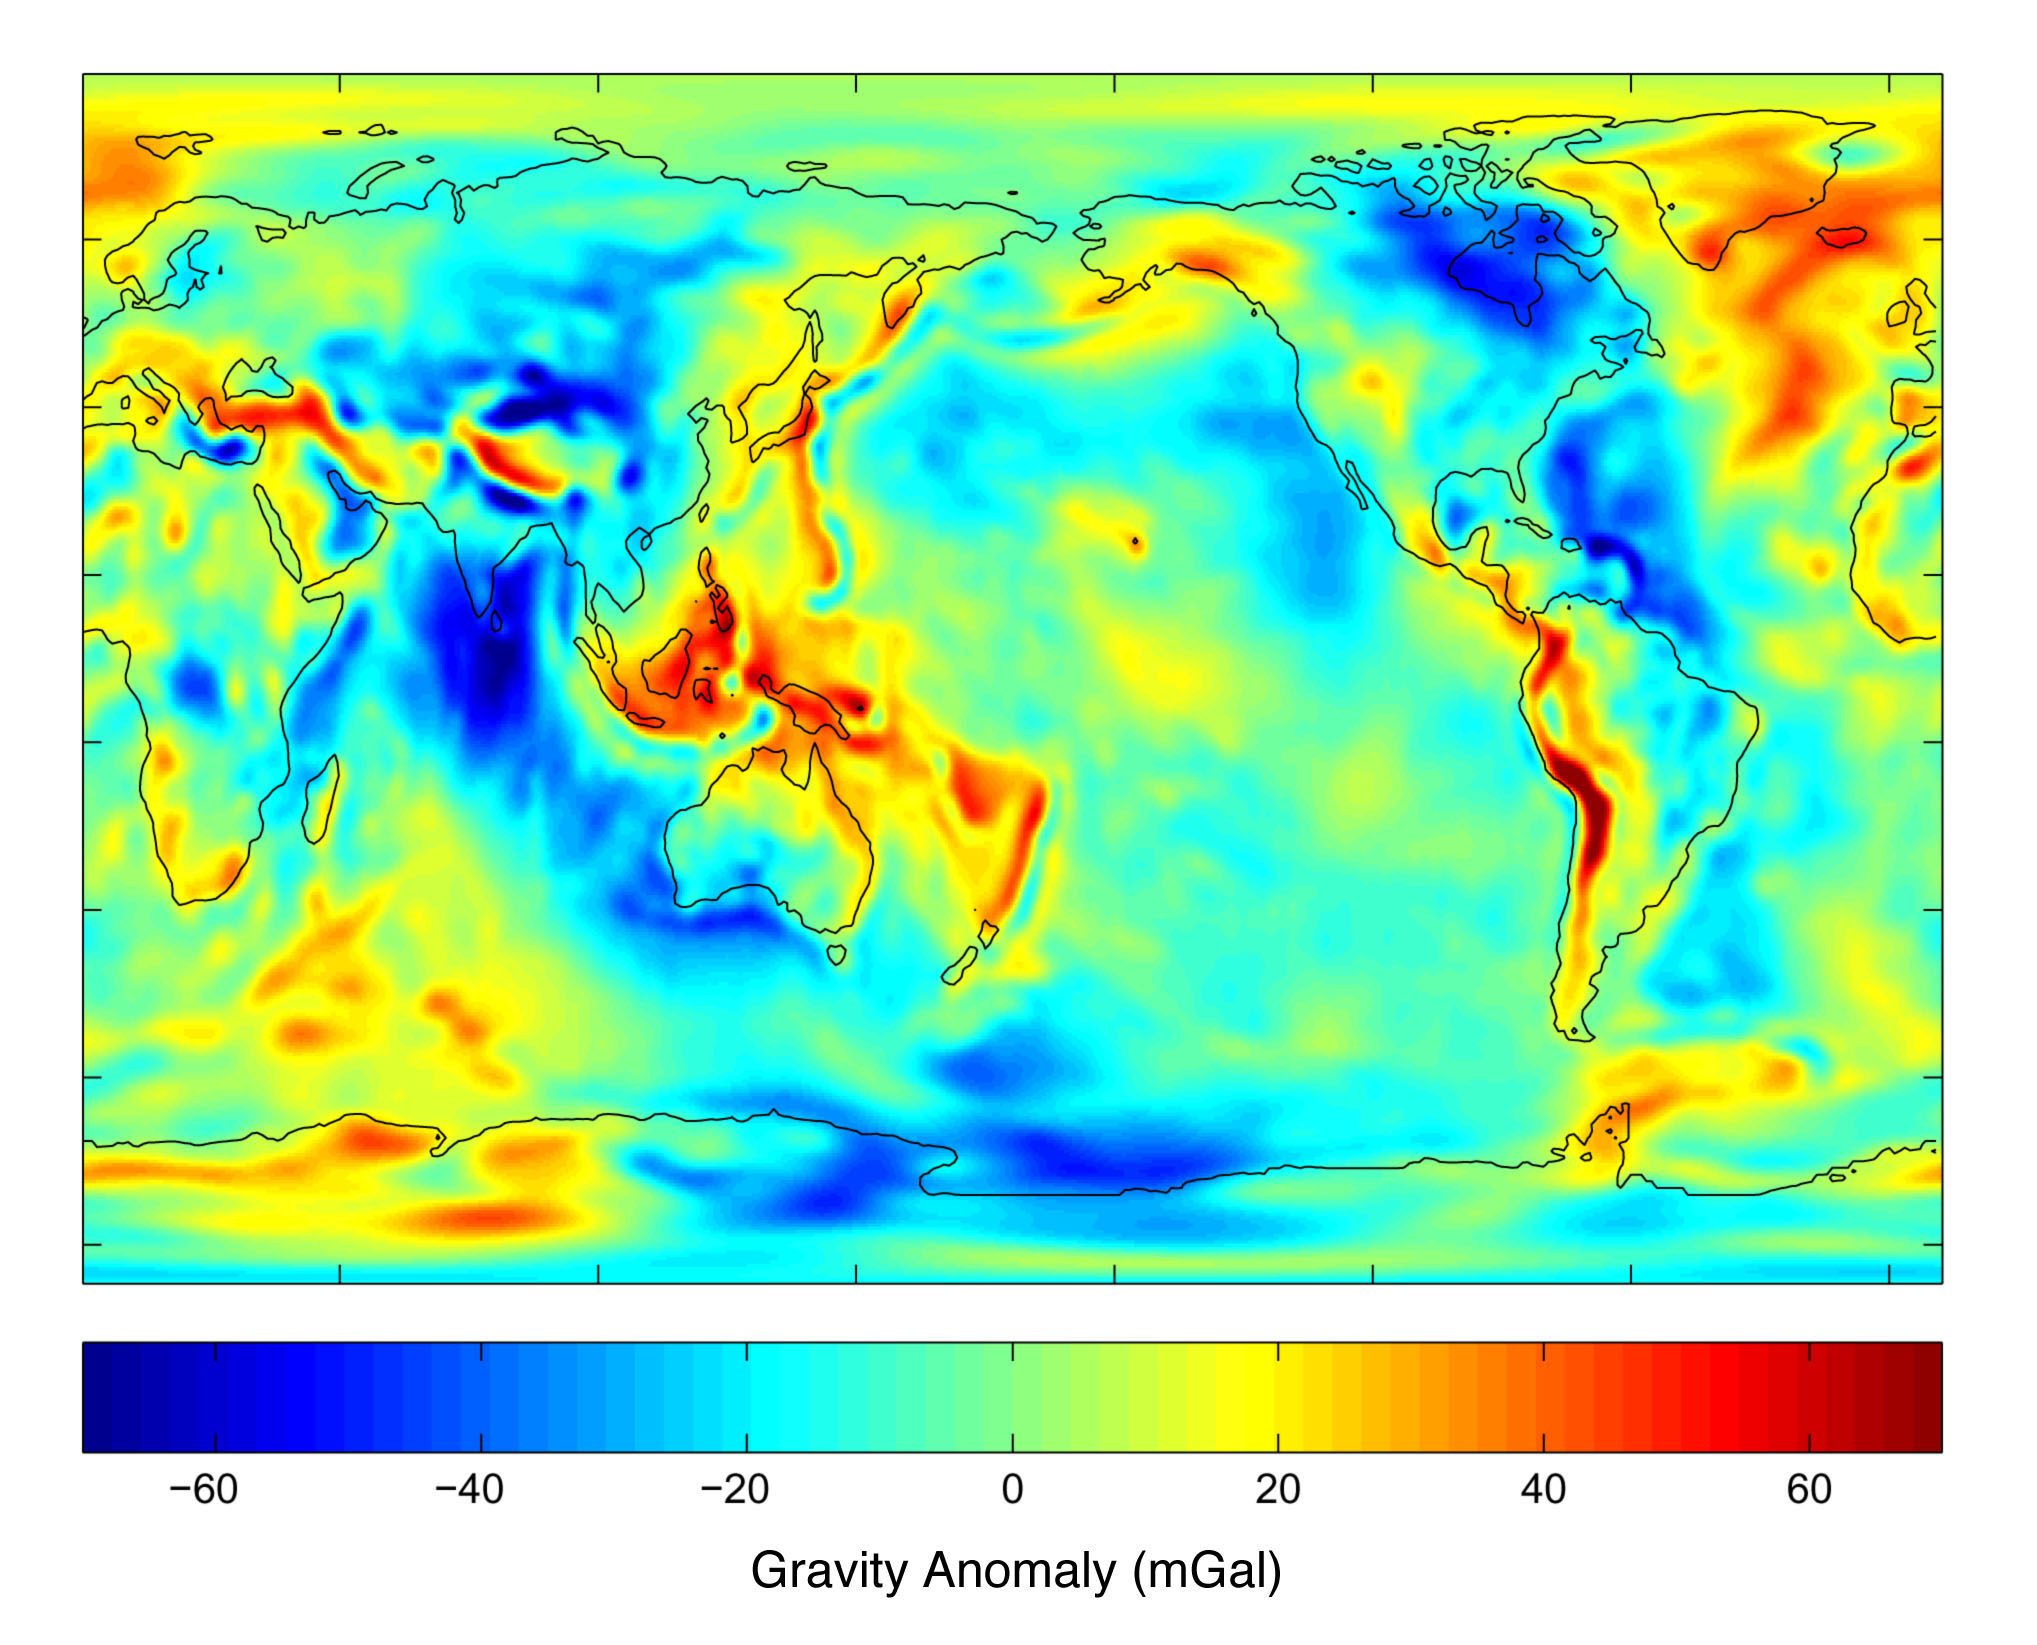

New Views of Earth’s Gravity Field from GRACE

Gravity and the Earth’s Shape
Gravity is the force that is responsible for the weight of an object and is determined by how the material that makes up the Earth is distributed throughout the Earth. Because gravity changes over the surface of the Earth, the weight of an object changes along with it. One can define standard gravity as the value of gravity for an perfectly smooth ‘idealized’ Earth, and the gravity ‘anomaly’ is a measure of how actual gravity deviates from this standard. Gravity reflects the Earth’s surface topography to a high degree and is associated with features that most people are familiar with such as large mountains and deep ocean trenches.

Progress in Measuring the Earth’s Gravity Field Through GRACE
Prior to GRACE, the Earth’s gravity field was determined using measurements of varying quality from different satellites and of incomplete coverage. Consequently the accuracy and resolution of the gravity field were limited. As is shown in Figure 1, the long wavelength components of the gravity field determined from satellite tracking were limited to a resolution of approximately 700 km. At shorter wavelengths, the errors were too large to be useful. Only broad geophysical features of the Earth’s structure could be detected (see map 1).

In contrast, GRACE, by itself, has provided accurate gravity information with a resolution of 200 km. Now, much more detail is clearly evident in the Earth’s geophysical features (see map 2). High resolution features detected by GRACE that are representative of geophysical phenomena include the Tonga/Kermadec region (a zone where one tectonic plate slides under another), the Himalayan/Tibetan Plateau region (an area of uplift due to colliding plates), and the mid-Atlantic ridge (an active spreading center in the middle of the Atlantic ocean where new crust is being created). Future GRACE gravity models are expected to increase the resolution further. The second figure confirms that the Grace data is global, homogeneous and highly accurate. These are all properties that have been sought for gravity model development.

Ocean Circulation Measurements from Grace
The arrows in the three data sets in Figure 3 depict ocean currents off the East Coast of the United States, 1,000 meters (approximately 3,280 feet) beneath the surface. The top panel is obtained from the GRACE geoid, satellite altimetry and ship measurements of temperature and salt. The bottom panel is computed in the same manner as the top one, except that the best geoid prior to GRACE is used instead of the GRACE geoid. The middle panel shows direct measurement of those currents by floats deployed from ships. Notice that the current arrows in the Gulf Stream extension, East and slightly South of Washington DC, point eastward, toward Europe, in the two upper panels, but in the opposite direction in the lower panel. Colors indicate the strength of the ocean current, with red being strongest and blue-green weakest. Areas in white have no available data.

The Gulf Stream region of the North Atlantic is among the best studied in the world’s oceans, with a significant quantity of high-quality data available on it as a result of shipborne instrument measurements. In less well studied regions, the new information provided by GRACE, together with satellite altimetry, will increase our knowledge of ocean circulation.

Credit: NASA/JPL/University of Texas Center for Space Research